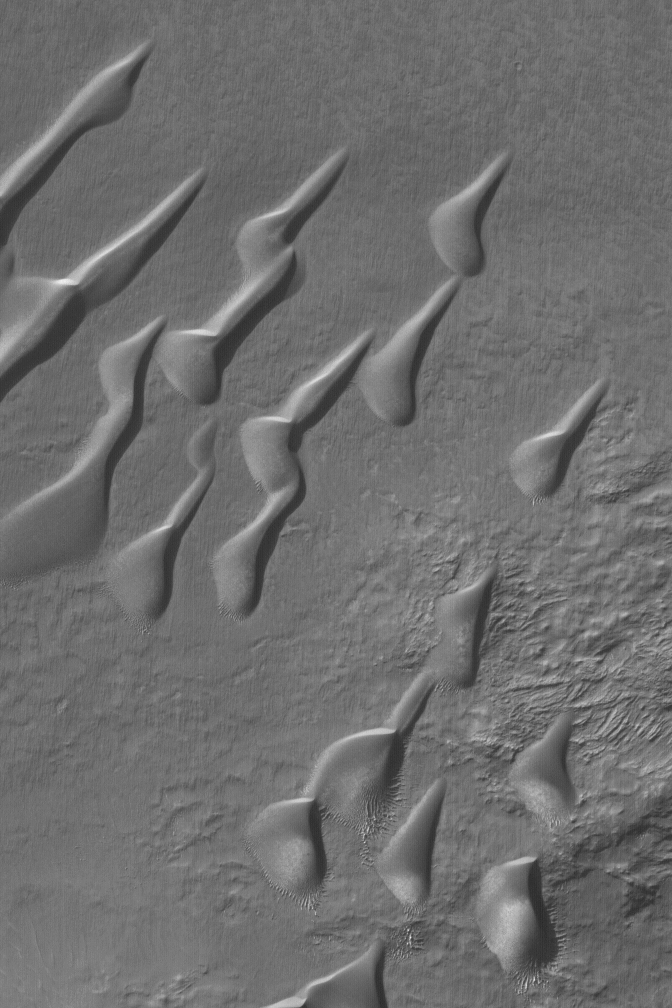

Mid-latitude Dune Field

22 October 2004
This Mars Global Surveyor (MGS) Mars Orbiter Camera (MOC) image shows a field of sand dunes in a crater in Noachis Terra near 49.6°S, 352.9°W. Patches of autumn frost, possibly water ice, are seen on the south/southeastern (bottom/lower right) slopes of the dunes. This image mosaics with the east side of the dune image released as MOC Picture of the Day on 22 September 2004. The image covers an area about 3 km (1.9 mi) wide. Sunlight illuminates the scene from the upper left.

Credit: NASA/JPL/Malin Space Science Systems